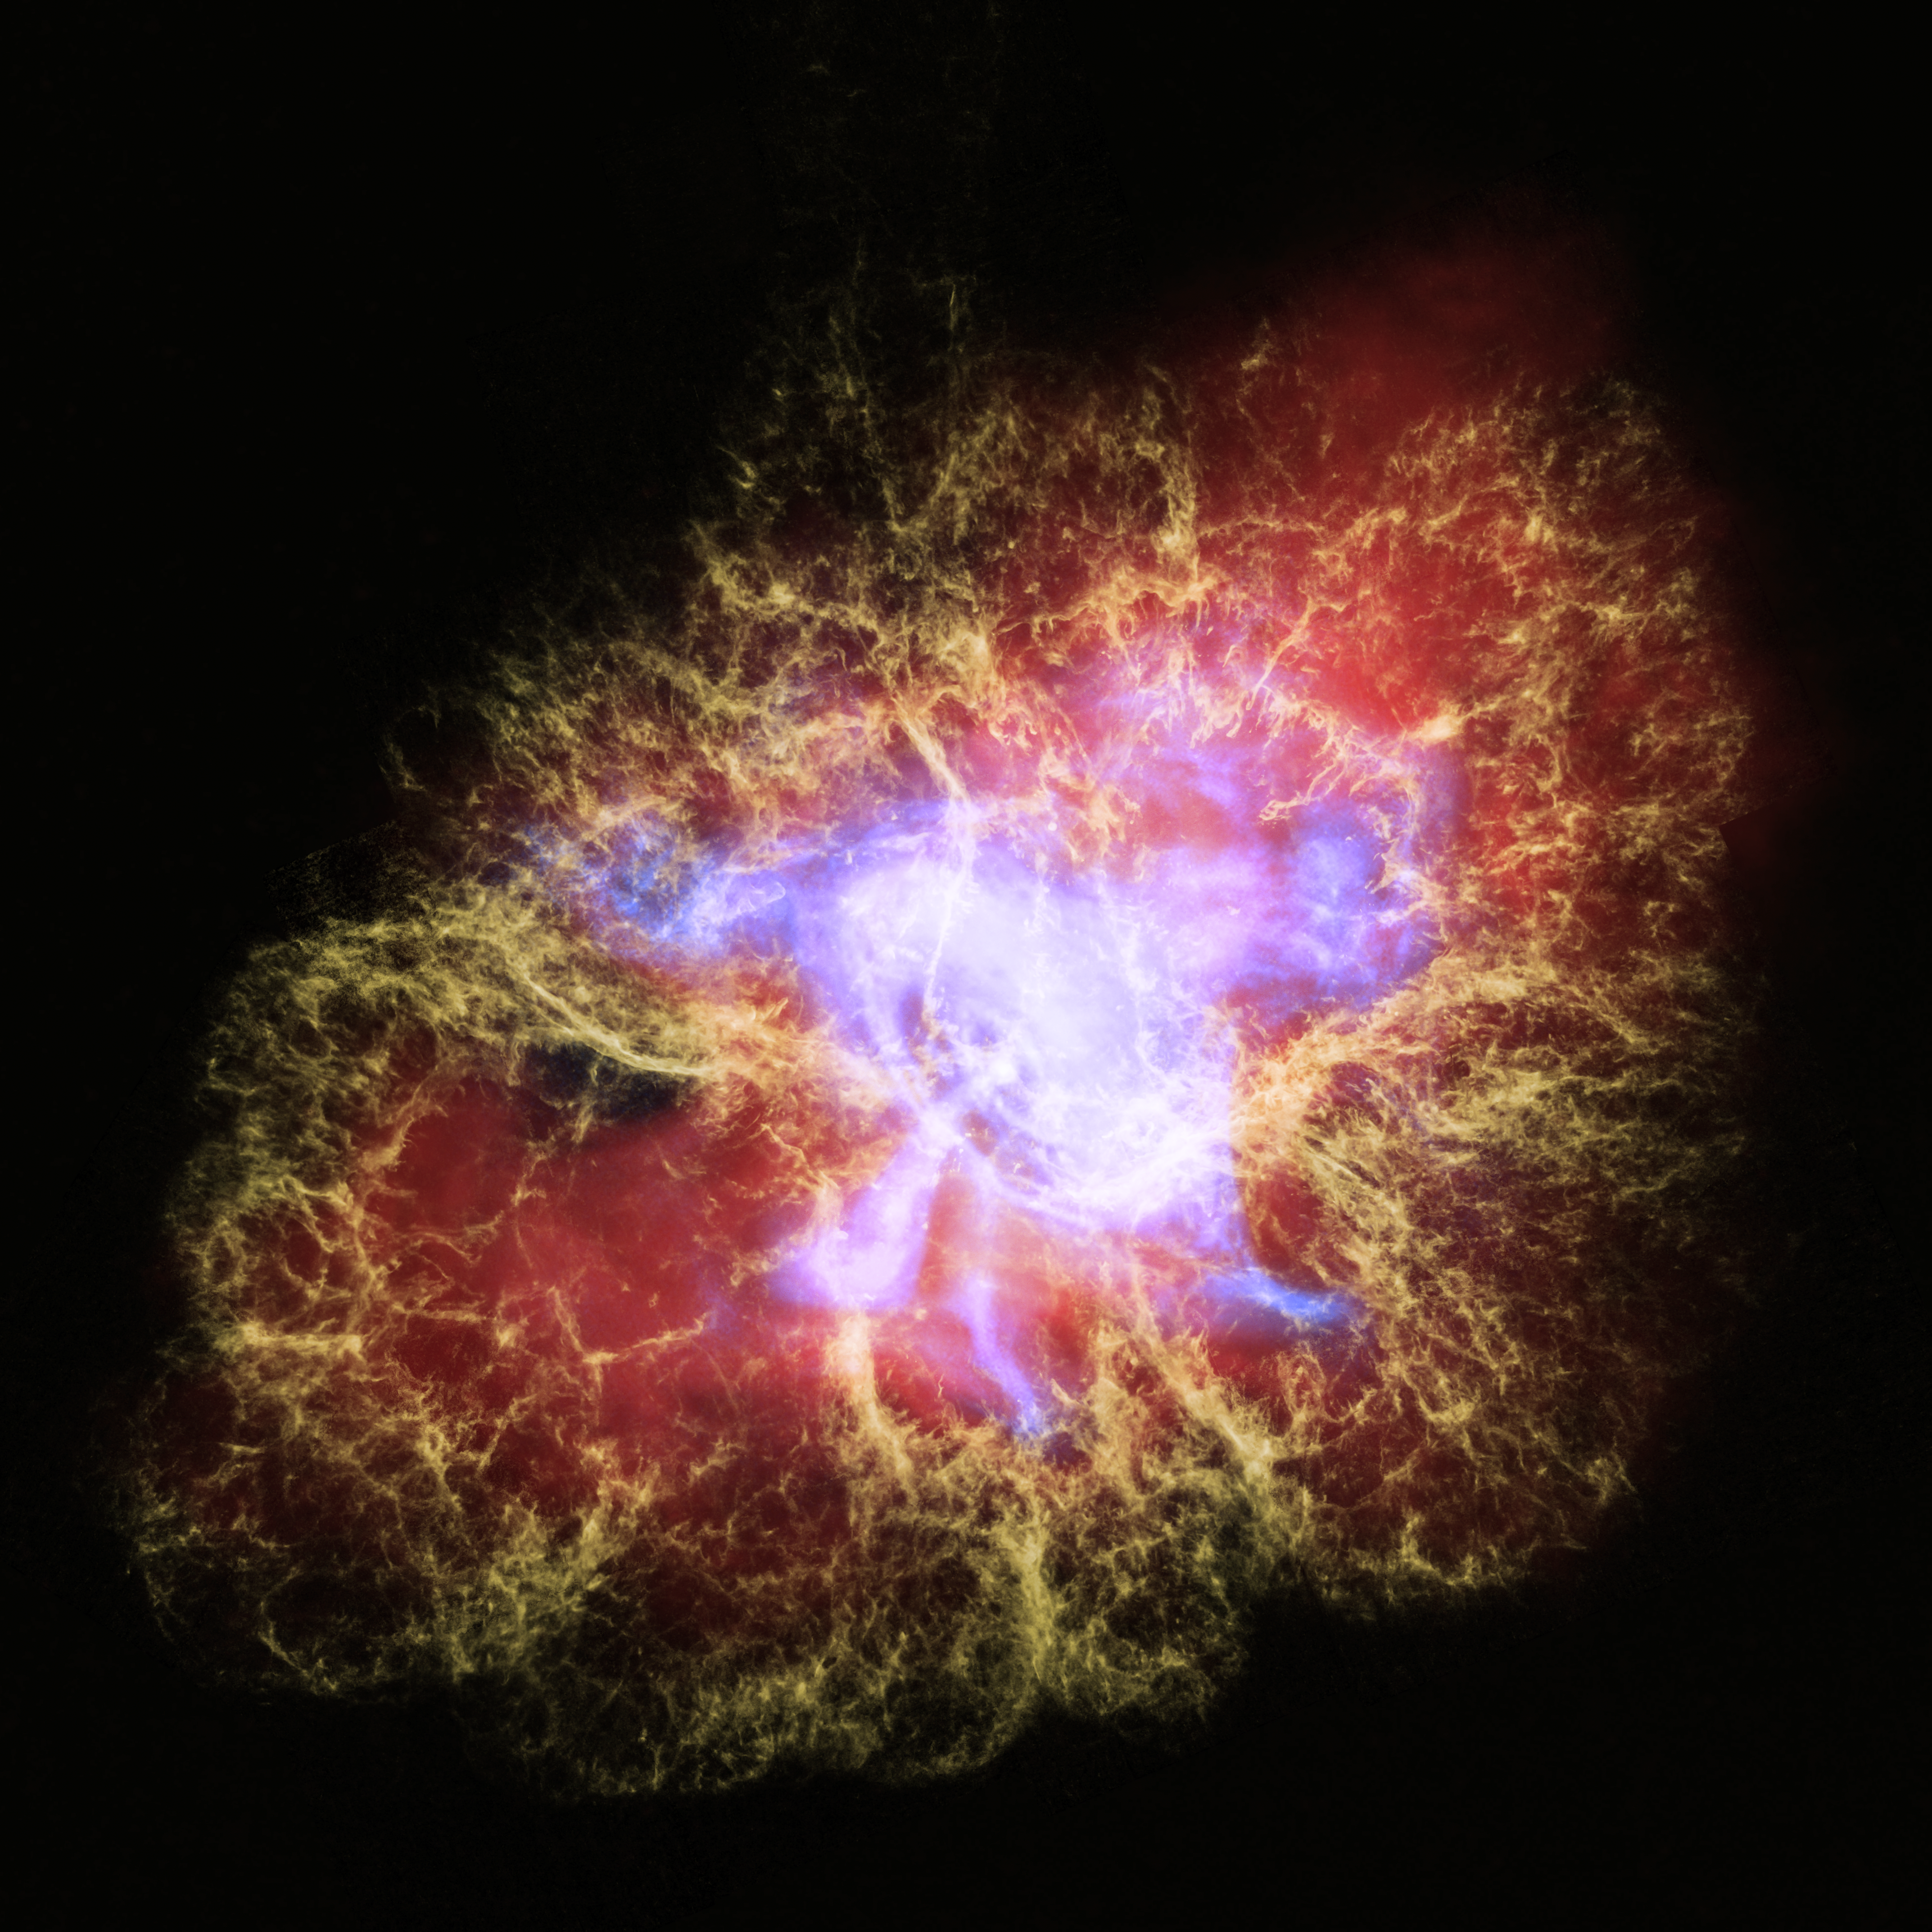

Crab Nebula

The Great Observatories' Multiwavelength View of the Crab Nebula

This new multiwavelength image of the Crab Nebula combines X-ray light from the Chandra X-ray Observatory (in blue) with visible light from the Hubble Space Telescope (in yellow) and infrared light seen by the Spitzer Space Telescope (in red). This particular combination of light from across the electromagnetic spectrum highlights the nested structure of the pulsar wind nebula.

The X-rays reveal the beating heart of the Crab, the neutron-star remnant from the supernova explosion seen almost a thousand years ago. This neutron star is the super-dense collapsed core of an exploded star and is now a pulsar that rotates at a blistering rate of 30 times per second. A disk of X-ray-emitting material, spewing jets of high-energy particles perpendicular to the disk, surrounds the pulsar. The infrared light in this image shows synchrotron radiation, formed from streams of charged particles spiraling around the pulsar's strong magnetic fields.

The visible light is emission from oxygen that has been heated by higher-energy (ultraviolet and X-ray) synchrotron radiation. The delicate tendrils seen in visible light form what astronomers call a "cage" around the rich tapestry of synchrotron radiation, which in turn encompasses the energetic fury of the X-ray disk and jets. These multiwavelength interconnected structures illustrate that the pulsar is the main energy source for the emission seen by all three telescopes. The Crab Nebula resides 6,500 light-years from Earth in the constellation Taurus.

Credit: NASA, ESA, CXC, SSC